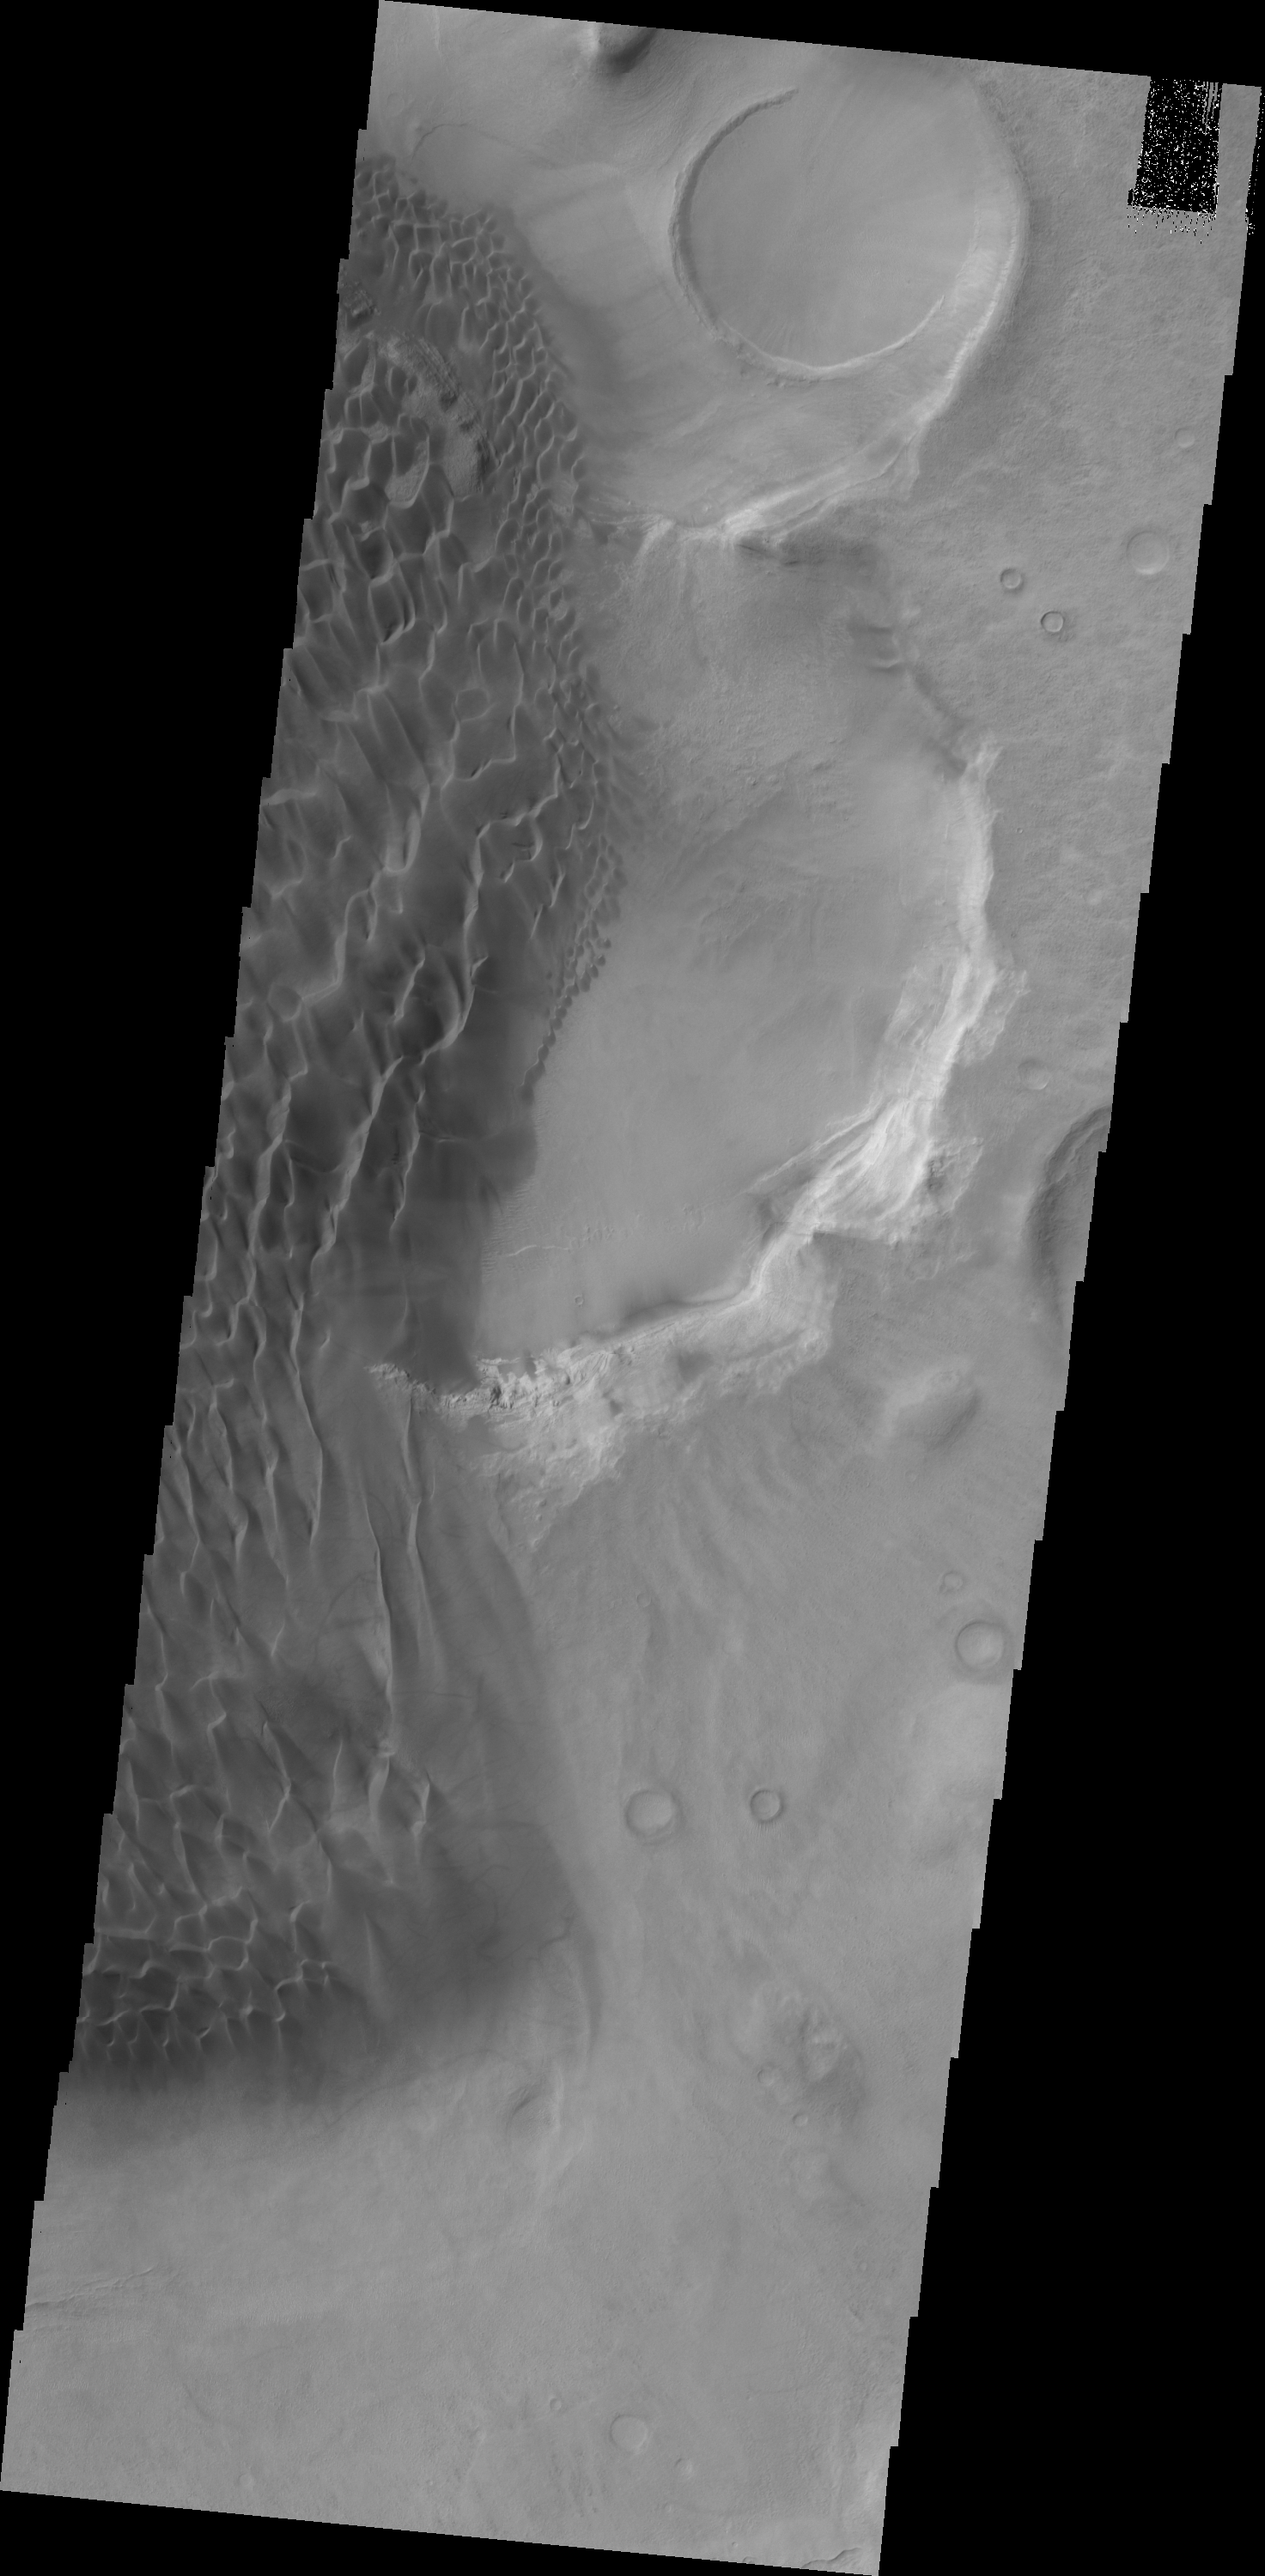

Rabe Crater Dunes

This VIS image shows part of the dunes on the floor of Rabe Crater.

Credit: NASA/JPL/ASU